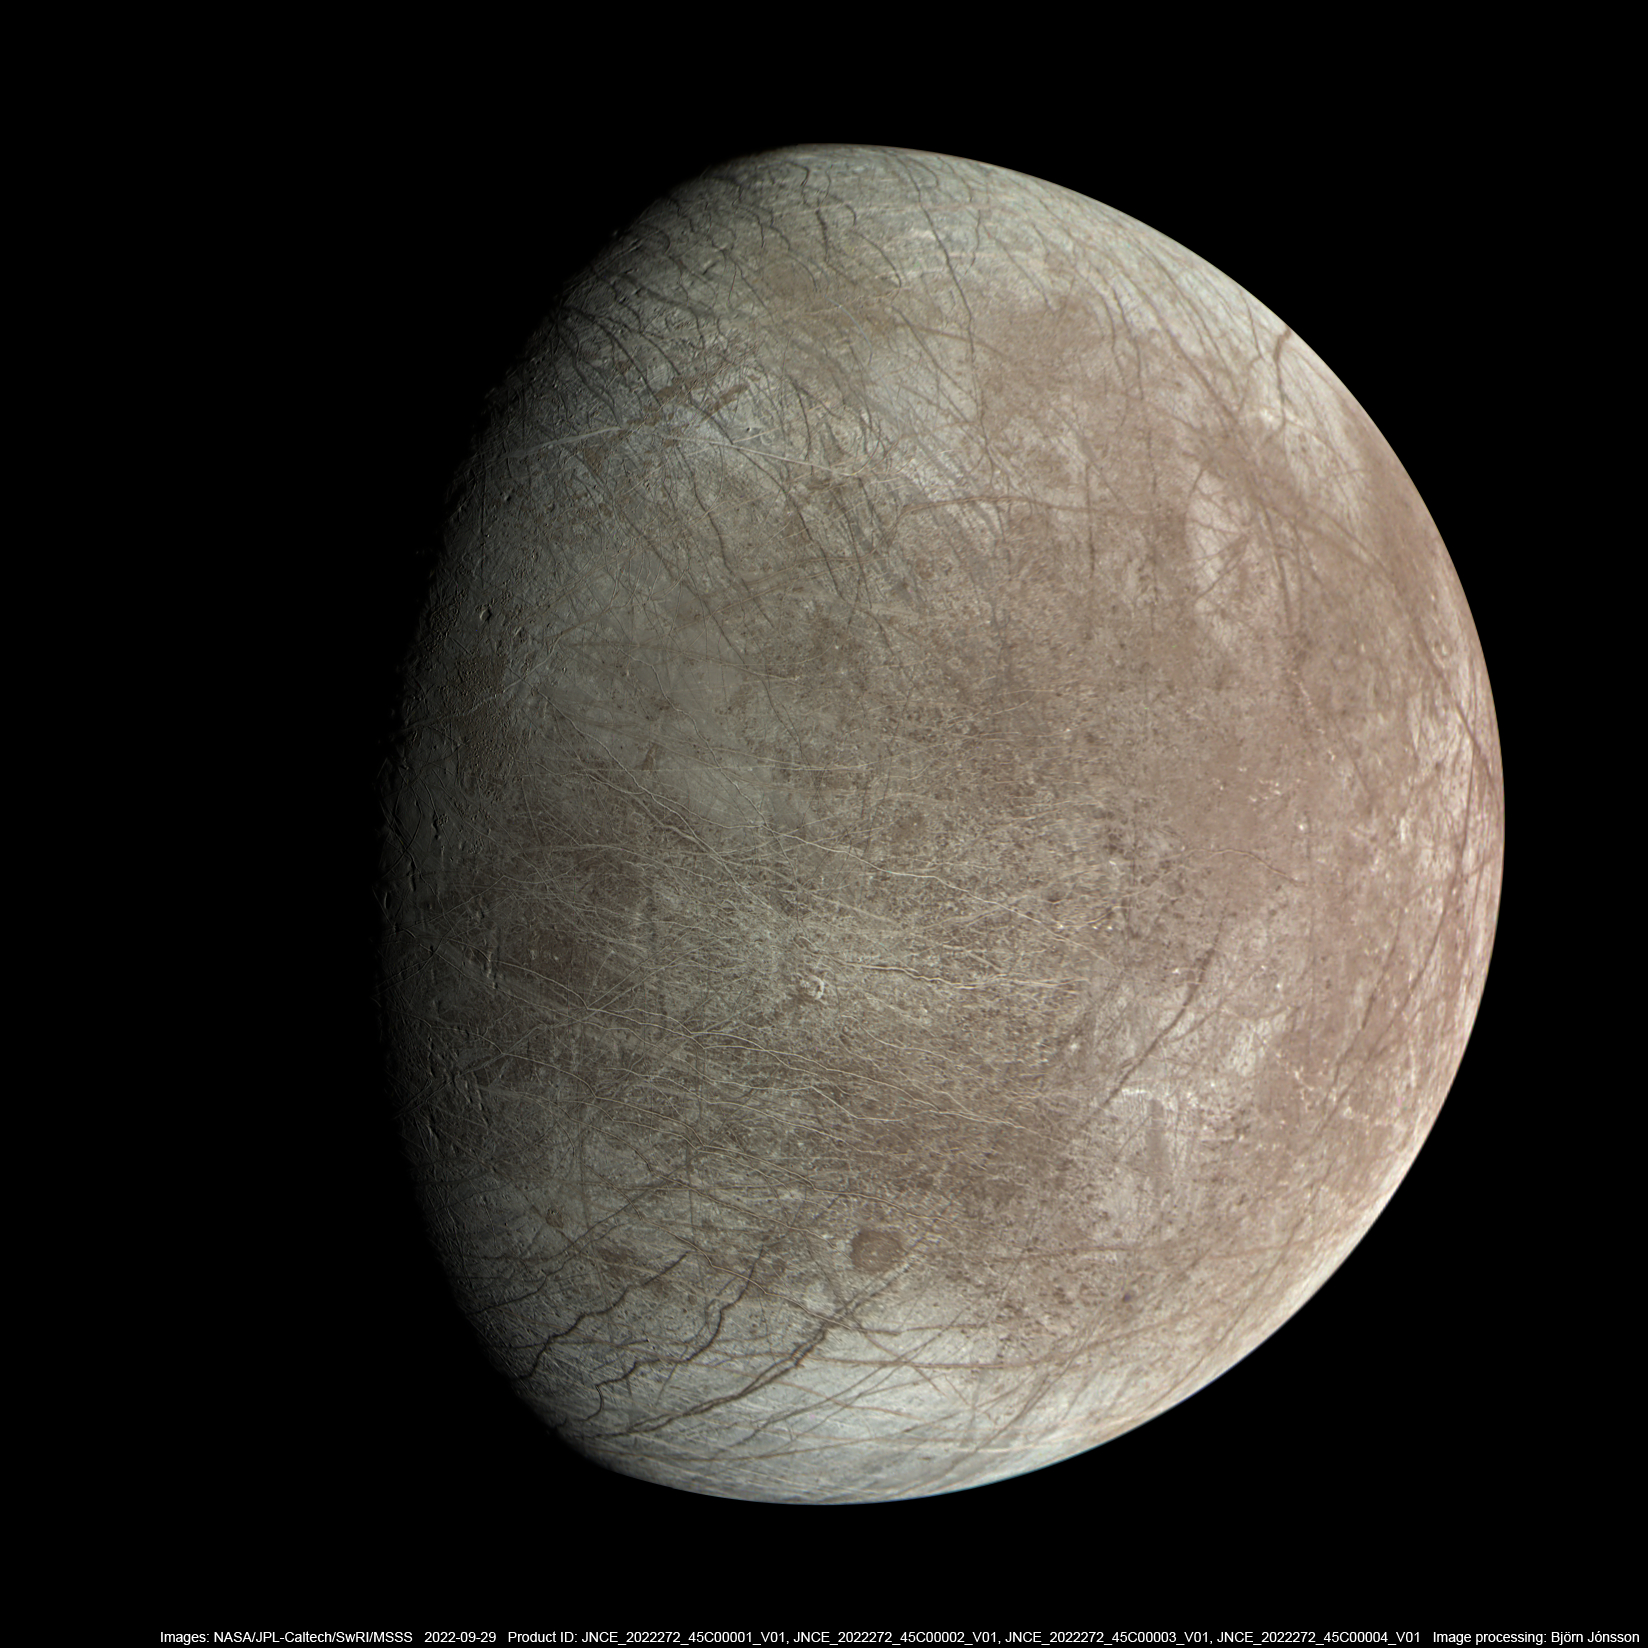

A JunoCam View of Europa

Jupiter’s moon Europa was captured by the JunoCam instrument aboard NASA’s Juno spacecraft during the mission’s close flyby on Sept. 29, 2022.

The picture is a composite of JunoCam’s second, third, and fourth images taken during the flyby, as seen from the perspective of the fourth image. North is at the top. The resolution of images ranges from just over 0.5 to 2.5 miles per pixel (1 to 4 kilometers per pixel).

As with our Moon and Earth, one side of Europa always faces Jupiter, and that is the side of Europa visible here. Europa’s surface is crisscrossed by fractures, ridges, and bands, which have erased terrain older than about 90 million years.

Citizen scientist Björn Jónsson processed the images to enhance the color and contrast.

Credit: Image data: NASA/JPL-Caltech/SwRI/MSSS, Image processing: Björn Jónsson (CC BY 3.0)